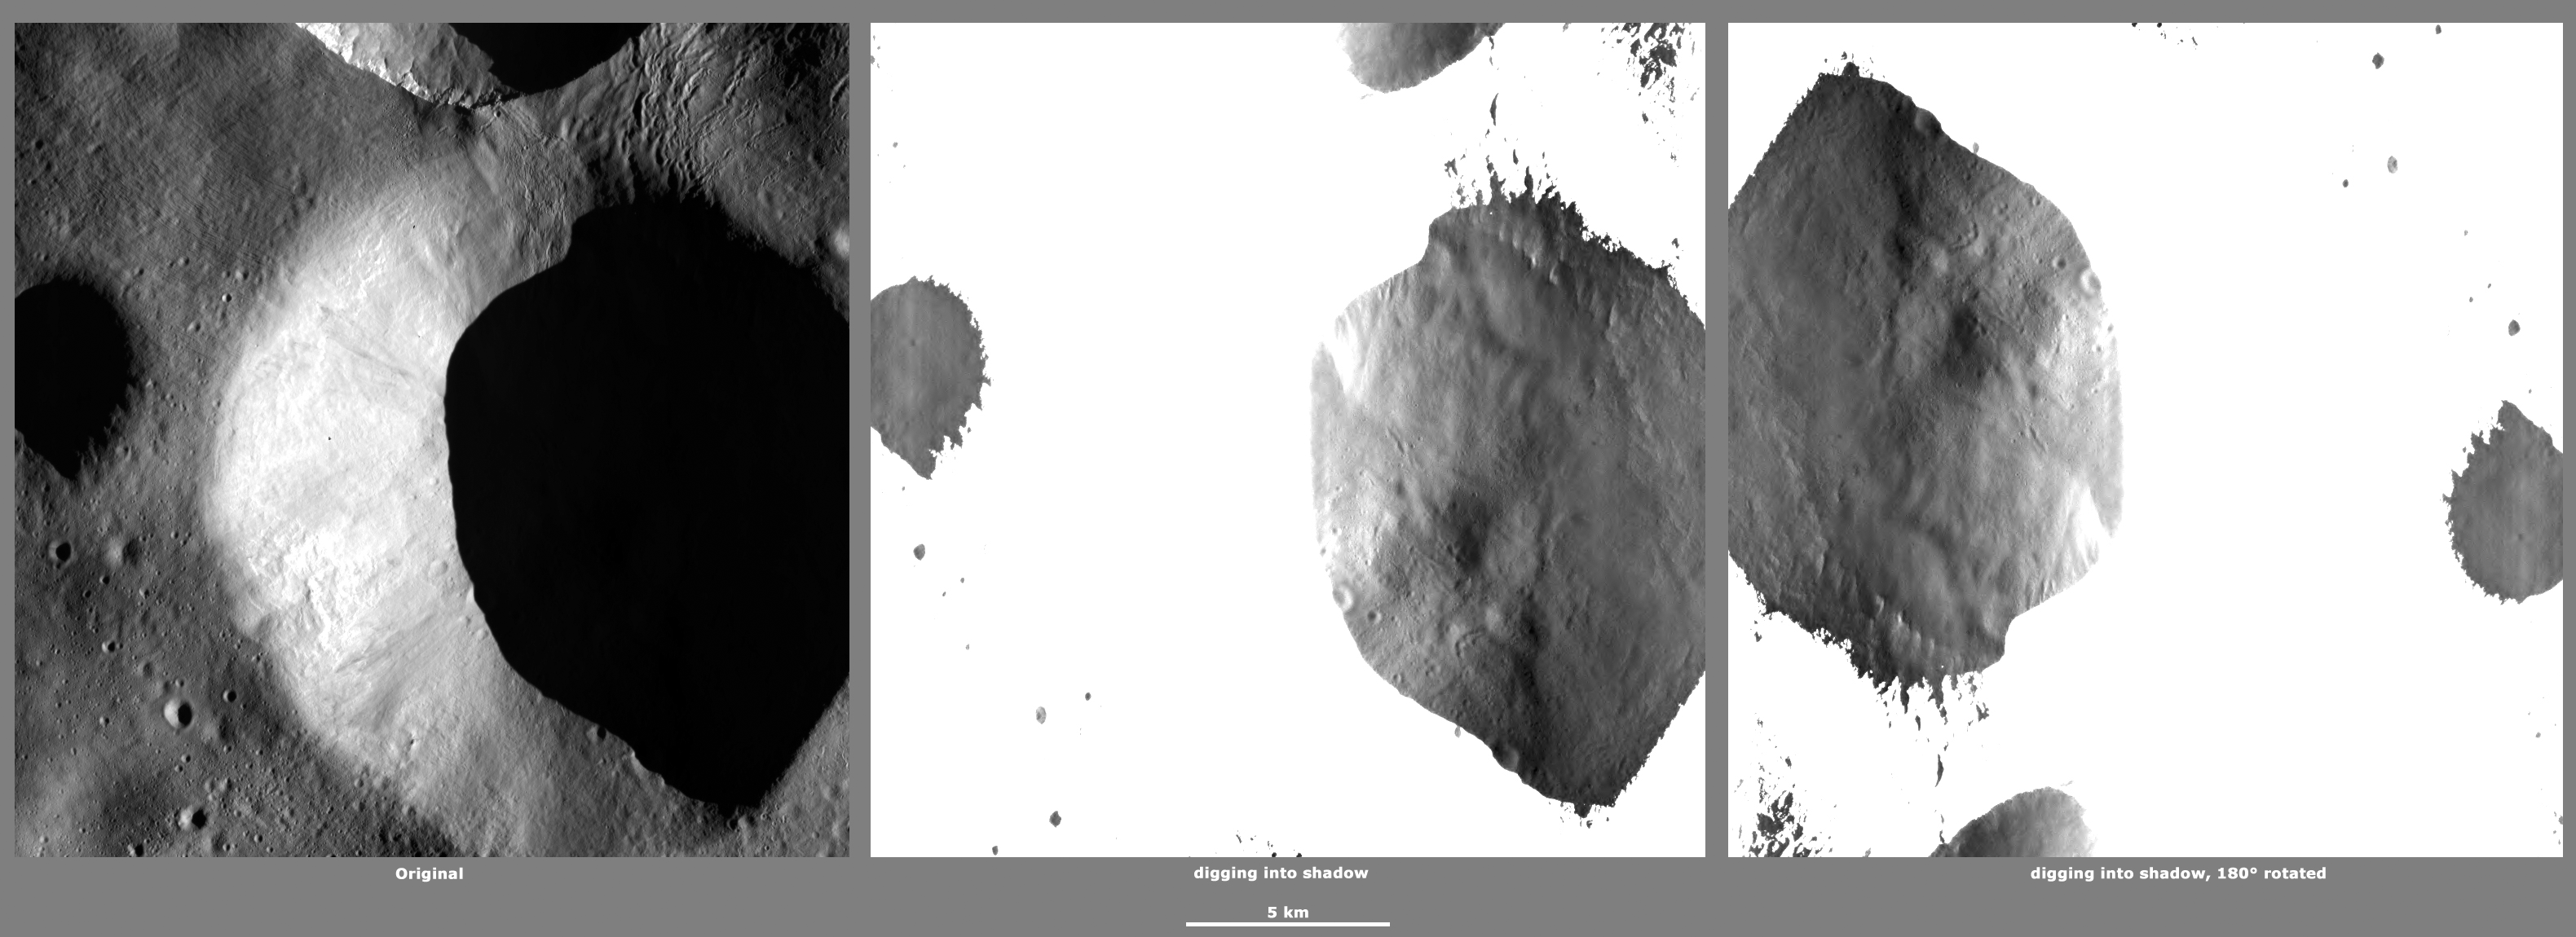

Revealing Shadows 7

These Dawn framing camera (FC) images of Vesta demonstrate a special analytical technique, which results in shadowed areas of Vesta’s surface becoming illuminated. These shadowed areas are usually in the interiors of craters. In this technique reflected light from crater walls, which are lit by the sun, is used to peer into the shadowed areas, which are not lit by the sun. The reflected light that scatters into the shadows is very faint. But, the superb dynamic range of the framing camera detector results in the enhancement of this weak signal. Thus, the surface in the shadowed areas is illuminated by reflected light from the surrounding topography. The left image shows the crater with a shadowed interior and the center image shows the illuminated shadowed interior. Interestingly, the light reflected into the shadowed area has a different geometry, which results in concave features like craters looking more like convex blisters. The illuminated image is rotated by 180 degrees in order to adjust for this effect. In the illuminated, rotated image small craters and streak features resulting from slumping can be seen. In these images multiple shadowed areas in different craters have been illuminated.

The original image is located in Vesta’s Floronia quadrangle, in Vesta’s northern hemisphere. NASA’s Dawn spacecraft obtained this image with its framing camera on April 26, 2012. This image was taken through the camera’s clear filter. The distance to the surface of Vesta is 272 kilometers (169 miles) and the image has a resolution of about 20 meters (66 feet) per pixel. This image was acquired during the LAMO (low-altitude mapping orbit) phase of the mission.

The Dawn mission to Vesta and Ceres is managed by NASA’s Jet Propulsion Laboratory, a division of the California Institute of Technology in Pasadena, for NASA’s Science Mission Directorate, Washington D.C. UCLA is responsible for overall Dawn mission science. The Dawn framing cameras have been developed and built under the leadership of the Max Planck Institute for Solar System Research, Katlenburg-Lindau, Germany, with significant contributions by DLR German Aerospace Center, Institute of Planetary Research, Berlin, and in coordination with the Institute of Computer and Communication Network Engineering, Braunschweig. The framing camera project is funded by the Max Planck Society, DLR, and NASA/JPL.

Credit: NASA/JPL-Caltech/UCLA/MPS/DLR/IDA